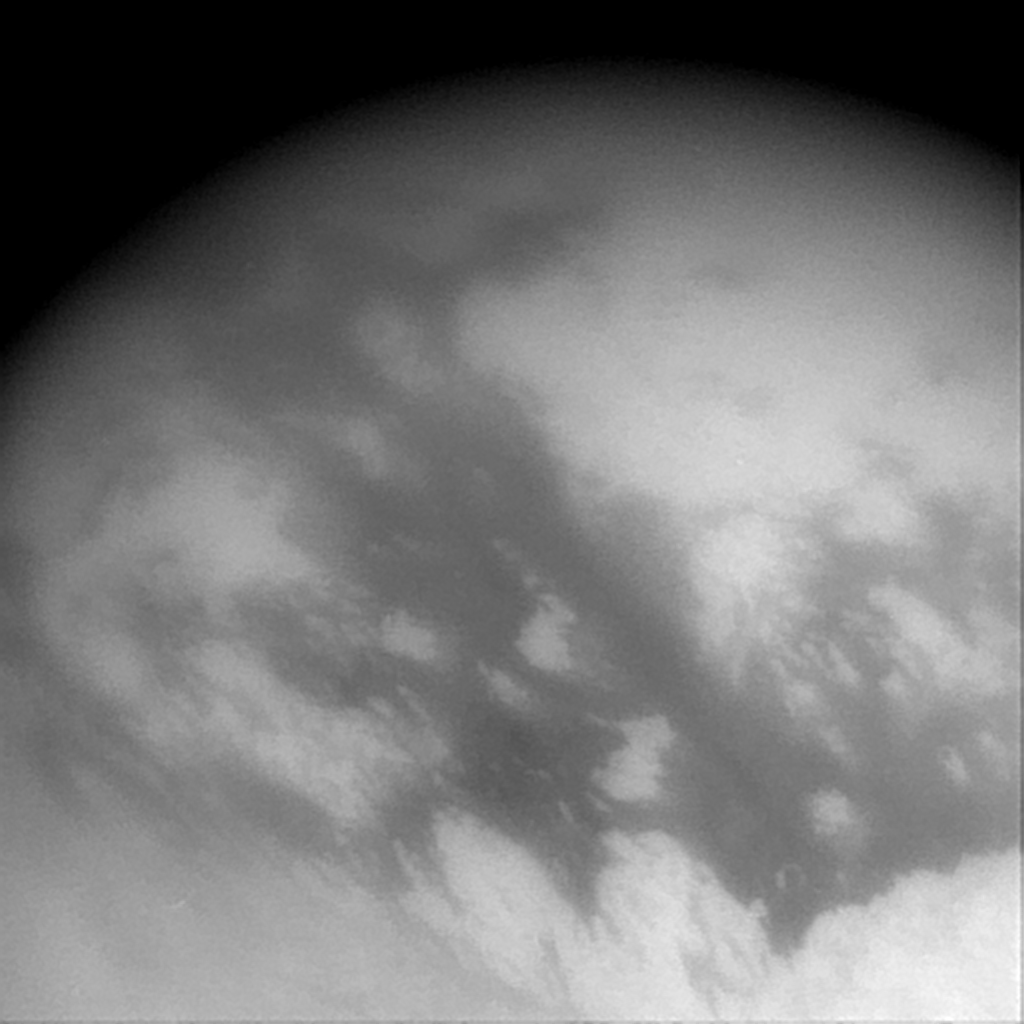

Titan’s Tantalizing Streaks

This wide-angle image captured by Cassini’s imaging science subsystem shows streaks of surface material in the equatorial region of Titan. It was acquired through a near-infrared filter, which is sensitive to methane. Streaks occur in the east-west direction (upper left to lower right), and may be caused by the movement of a fluid over the surface, such as wind, hydrocarbon liquids, or a migrating ice sheet, such as a glacier. The large-scale streaks are most easily explained by winds in Titan’s massive atmosphere. The image scale of this picture is 6 kilometers (3.7 miles) per pixel. North is 45 degree to the right of vertical.

The Cassini-Huygens mission is a cooperative project of NASA, the European Space Agency and the Italian Space Agency. The Jet Propulsion Laboratory, a division of the California Institute of Technology in Pasadena, manages the Cassini-Huygens mission for NASA’s Office of Space Science, Washington, D.C. The Cassini orbiter and its two onboard cameras, were designed, developed and assembled at JPL. The imaging team is based at the Space Science Institute, Boulder, Colo.

Credit: NASA/JPL/Space Science Institute